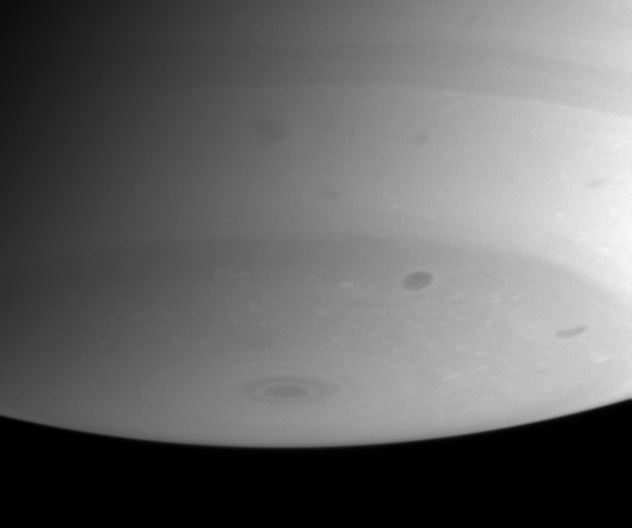

The Stormy South

Saturn’s southern polar region is haunted by a number of dark storms in this image, including one storm at right of center with a slight brightening around its boundary.

The image was taken with the narrow angle camera on Aug. 10, 2004, at a distance of 8.6 million kilometers (5.3 million miles) from Saturn through a filter sensitive to infrared light. The image scale is 51 kilometers (32 miles) per pixel.

The Cassini-Huygens mission is a cooperative project of NASA, the European Space Agency and the Italian Space Agency. The Jet Propulsion Laboratory, a division of the California Institute of Technology in Pasadena, manages the Cassini-Huygens mission for NASA’s Office of Space Science, Washington, D.C. The Cassini orbiter and its two onboard cameras, were designed, developed and assembled at JPL. The imaging team is based at the Space Science Institute, Boulder, Colo.

Credit: NASA/JPL/Space Science Institute